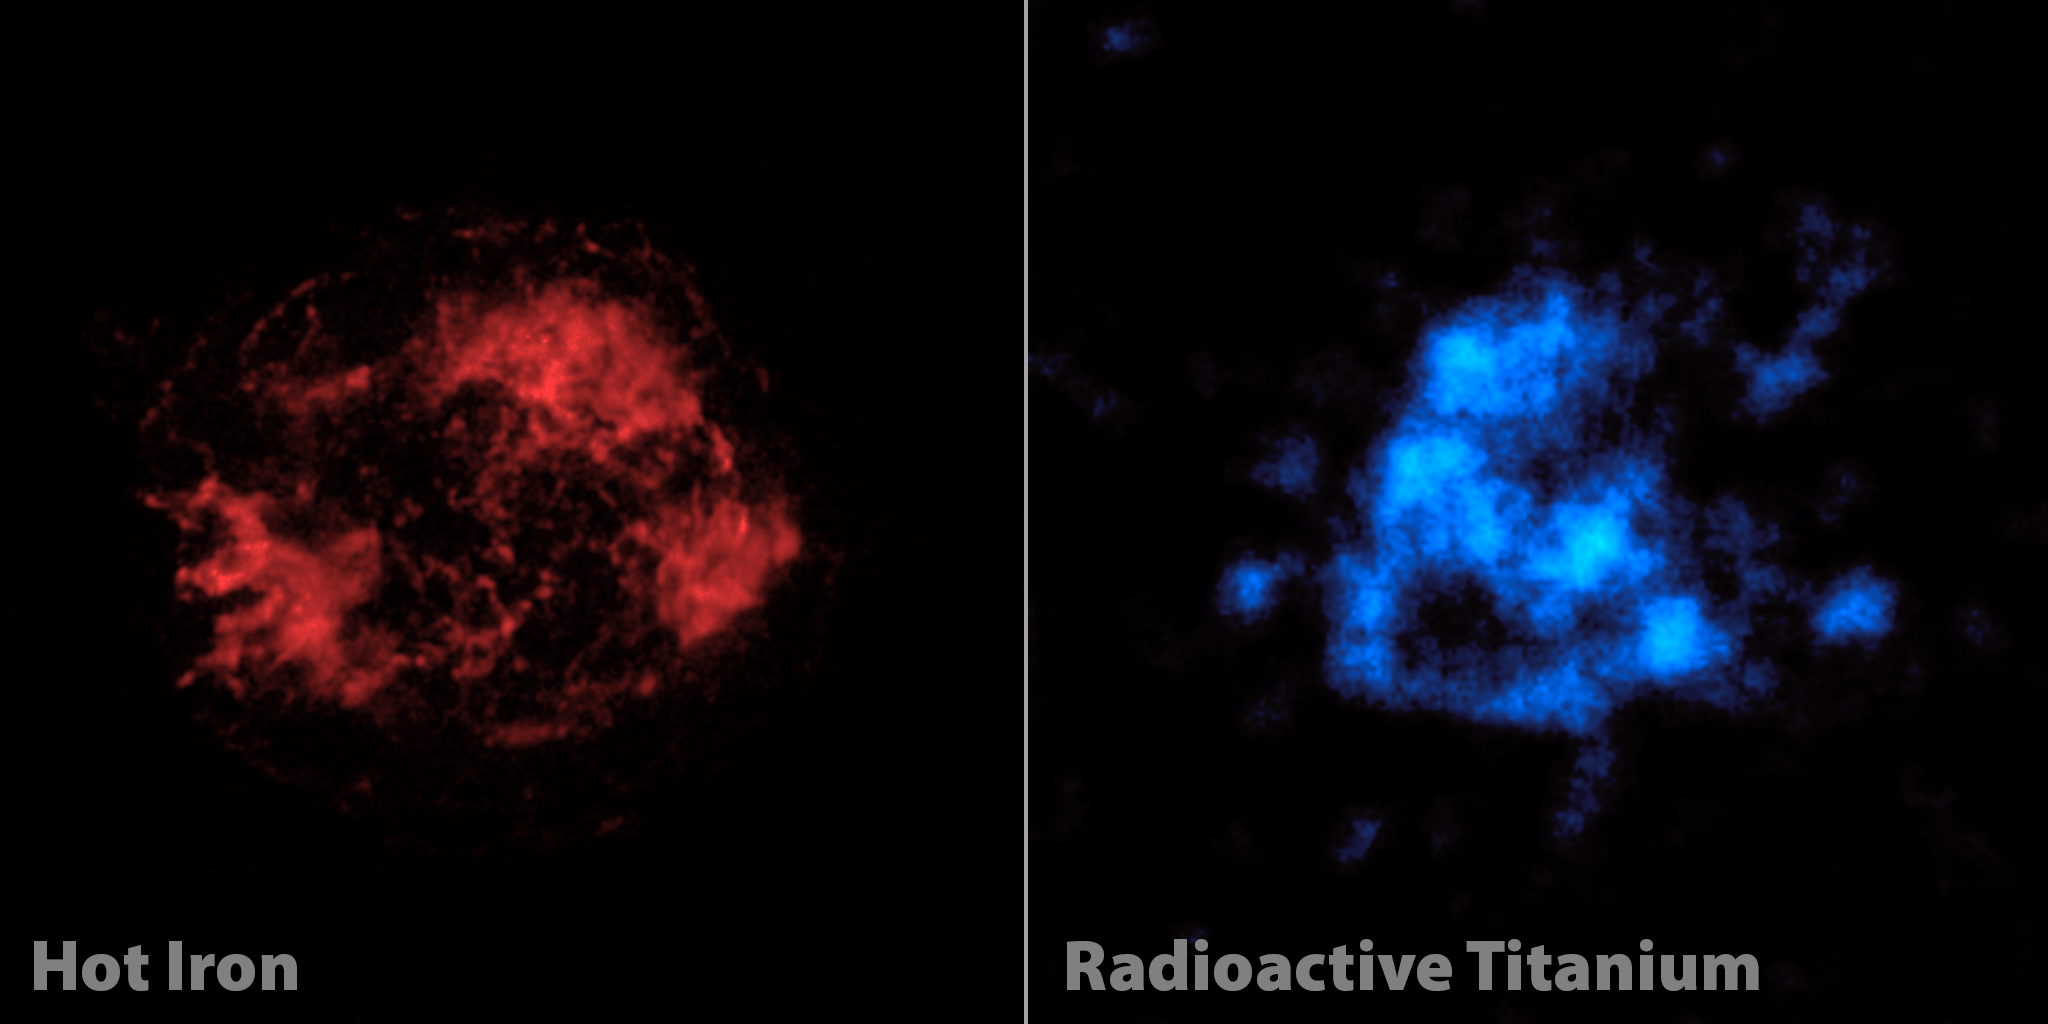

The Case of Missing Iron in Cassiopeia A

When astronomers first looked at images of a supernova remnant called Cassiopeia A, captured by NASA's Nuclear Spectroscopic Telescope Array, or NuSTAR, they were shocked. What they saw didn't match previous observations. The mystery of Cassiopeia A (Cas A), a massive star that exploded in a supernova more than 11,000 years ago, continues to confound researchers.

Previously, NASA's Chandra X-ray Observatory and other telescopes had taken images of Cas A using low-energy X-rays (left). These images show elements, such as iron, that were heated by shock waves released in the explosion. The iron is seen mainly in the outer portions of the star.

NuSTAR is the first telescope capable of creating maps of radioactive material in Cas A, which -- unlike the iron seen by Chandra -- glows even without heating. It is a more direct tracer of what happened right when the star exploded. NuSTAR is able to take pictures of radioactive titanium-44, which gives off high-energy X-rays that the telescope was designed to see.

NuSTAR's view of titanium doesn't match Chandra's view of iron, as seen in this comparison. Astronomers had thought the pictures would line up because the two elements were forged together in the supernova blast. It's possible that the iron is in fact present with the titanium at the heart of the star, but that we can't see it because it's too faint or cool. It's also possible that an entirely new theory of supernova explosions is needed to explain why iron is not in Cas A's core.

Credit: NASA/JPL-Caltech/CXC/SAO